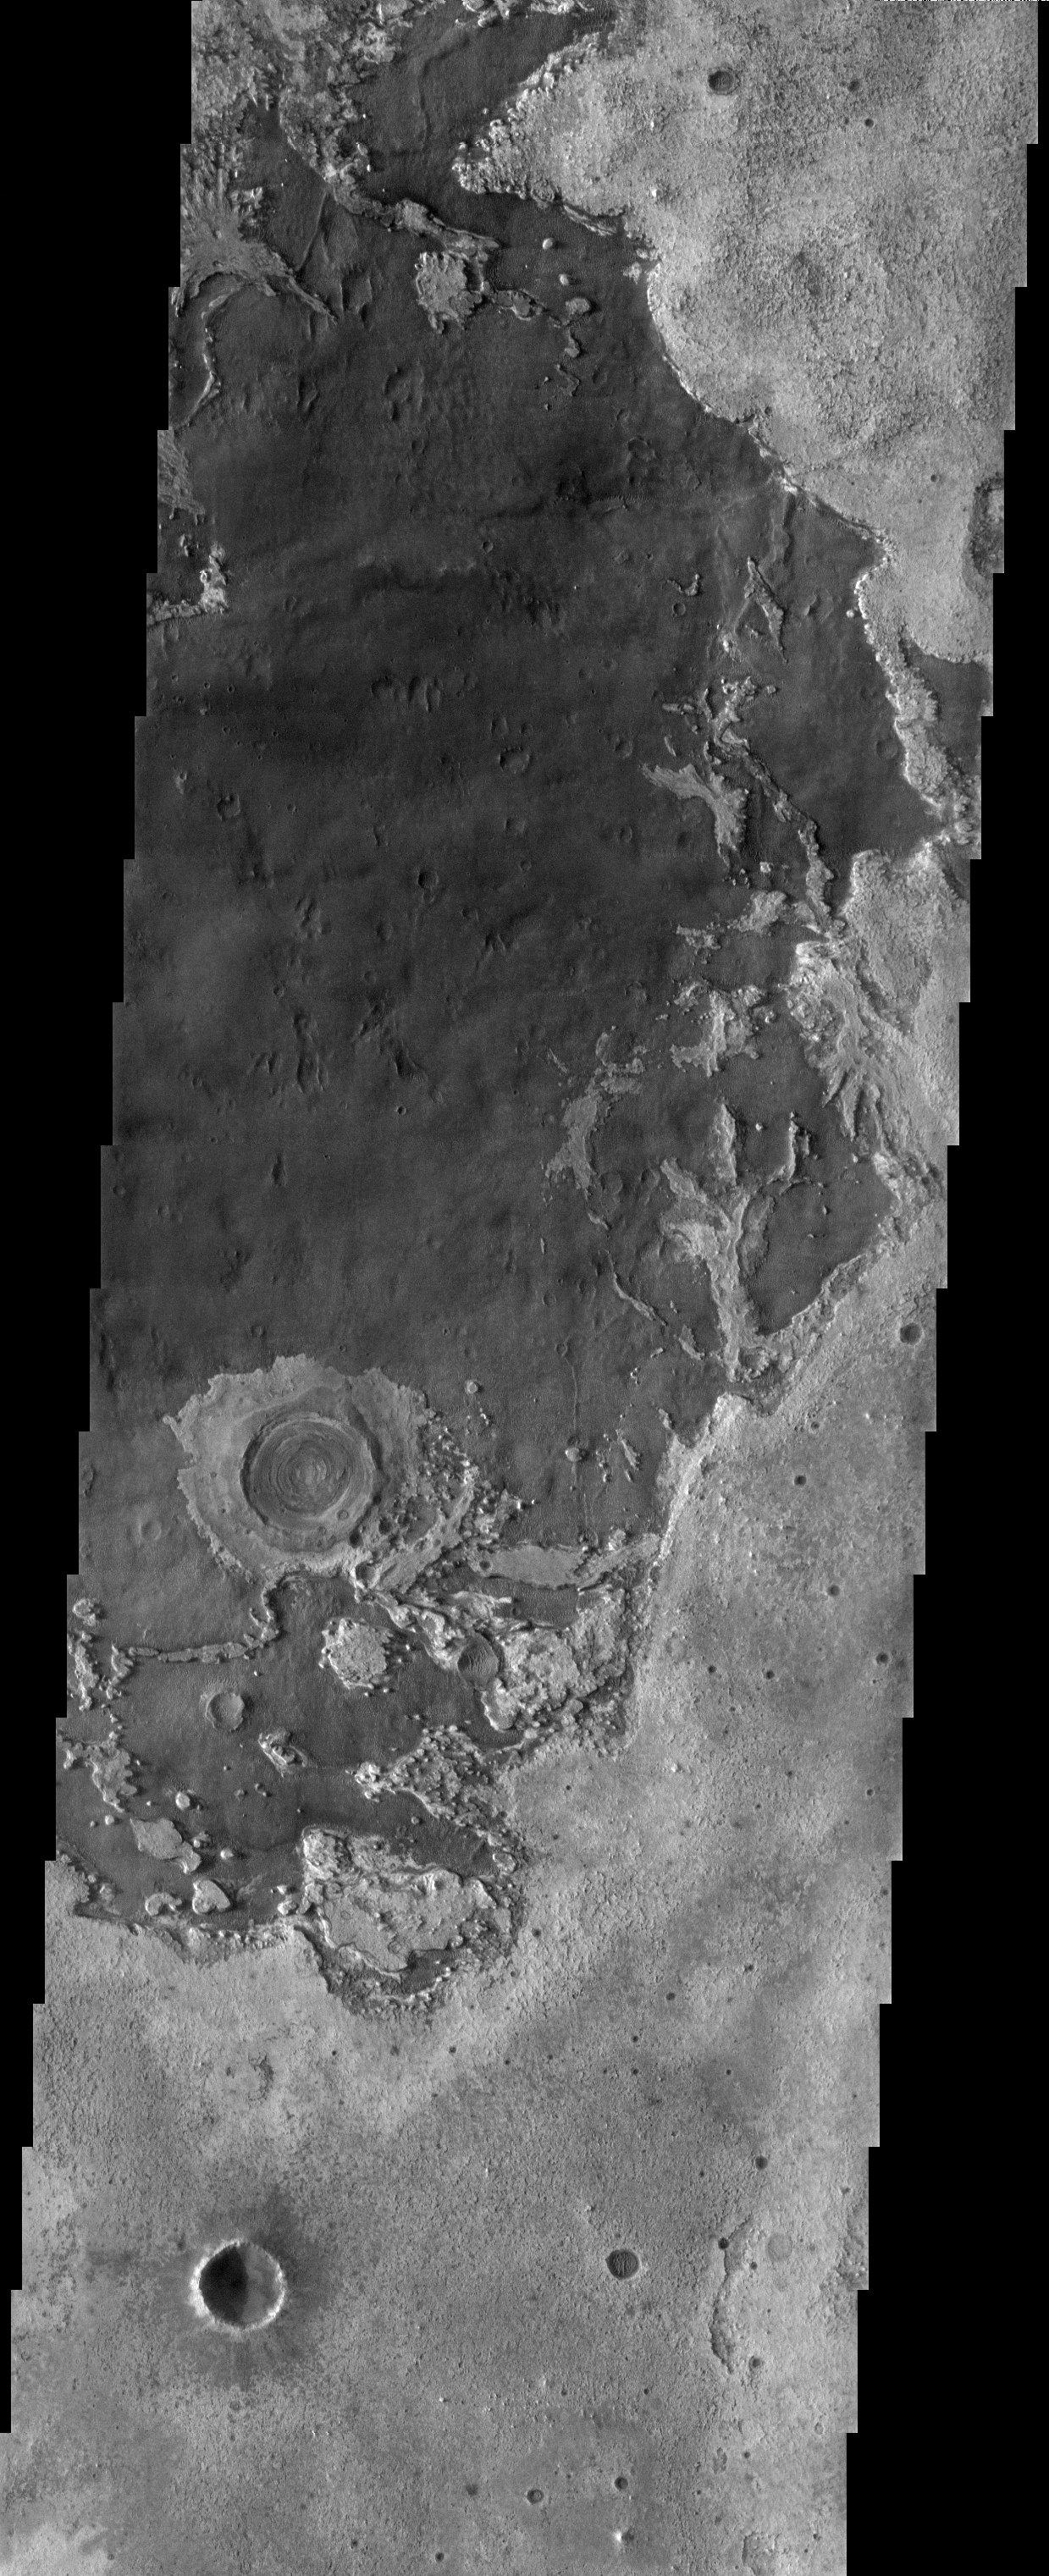

Northeastern Meridiani

The remarkable terrain at the “center” of the planet (0 degrees latitude and longitude) is called Meridiani Planum. It hosts a rare occurrence of gray crystalline hematite that will be visited by one of the two Mars Exploration Rovers leaving Earth this June. Just to the ENE of the hematite deposit is the eroded, layered terrain seen in this image, which lacks spectral evidence for hematite.

Note: this THEMIS visual image has not been radiometrically nor geometrically calibrated for this preliminary release. An empirical correction has been performed to remove instrumental effects. A linear shift has been applied in the cross-track and down-track direction to approximate spacecraft and planetary motion. Fully calibrated and geometrically projected images will be released through the Planetary Data System in accordance with Project policies at a later time.

NASA’s Jet Propulsion Laboratory manages the 2001 Mars Odyssey mission for NASA’s Office of Space Science, Washington, D.C. The Thermal Emission Imaging System (THEMIS) was developed by Arizona State University, Tempe, in collaboration with Raytheon Santa Barbara Remote Sensing. The THEMIS investigation is led by Dr. Philip Christensen at Arizona State University. Lockheed Martin Astronautics, Denver, is the prime contractor for the Odyssey project, and developed and built the orbiter. Mission operations are conducted jointly from Lockheed Martin and from JPL, a division of the California Institute of Technology in Pasadena.

Image information: VIS instrument. Latitude 2.3, Longitude 3.6 East (365.4 West). 19 meter/pixel resolution.

Credit: NASA/JPL/Arizona State University